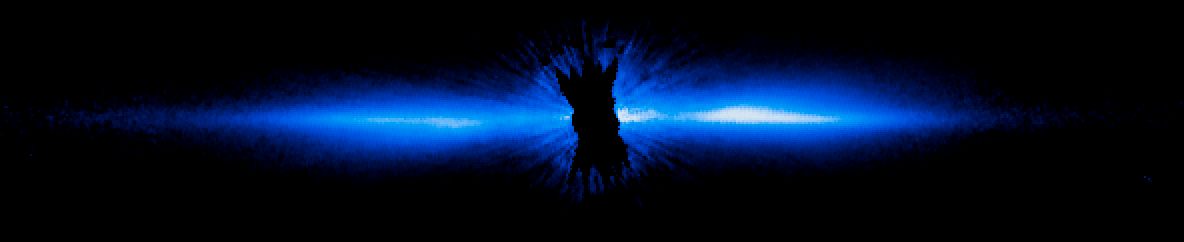

Beta Pictoris, Hubble View 1997

Object Name: Beta Pictoris
Object Description: Star with Circumstellar Disk
Instrument: HST/STIS

Compass and Scale Compass and Scale An astronomical image with a scale that shows how large an object is on the sky, a compass that shows how the object is oriented on the sky, and the filters with which the image was made.

Credit: NASA, ESA, and D. Apai and G. Schneider (University of Arizona)